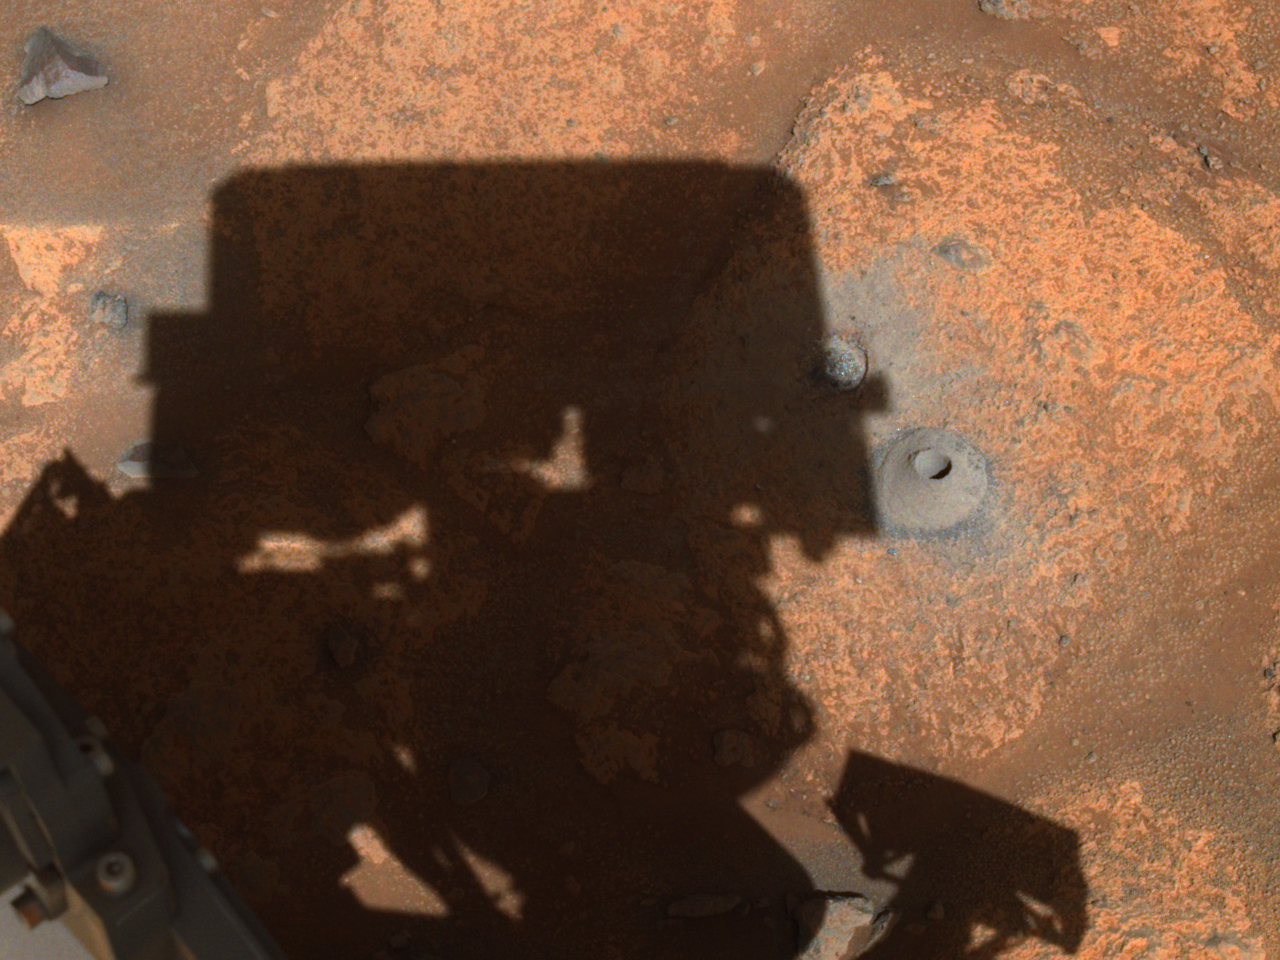

Perseverance’s Navigation Camera Image of First Borehole

This image of the hole drilled by NASA’s Perseverance rover during its first sample-collection attempt was imaged by one of the rover’s navigation cameras. The photo was taken on August 6, 2021, in the “Crater Floor Fractured Rough” geologic unit in Mars’ Jezero Crater.

A key objective for Perseverance’s mission on Mars is astrobiology, including the search for signs of ancient microbial life. The rover will characterize the planet’s geology and past climate, pave the way for human exploration of the Red Planet, and be the first mission to collect and cache Martian rock and regolith (broken rock and dust).

Subsequent NASA missions, in cooperation with ESA (European Space Agency), would send spacecraft to Mars to collect these sealed samples from the surface and return them to Earth for in-depth analysis.

The Mars 2020 Perseverance mission is part of NASA’s Moon to Mars exploration approach, which includes Artemis missions to the Moon that will help prepare for human exploration of the Red Planet.

JPL, which is managed for NASA by Caltech in Pasadena, California, built and manages operations of the Perseverance rover.

Credit: NASA/JPL-Caltech